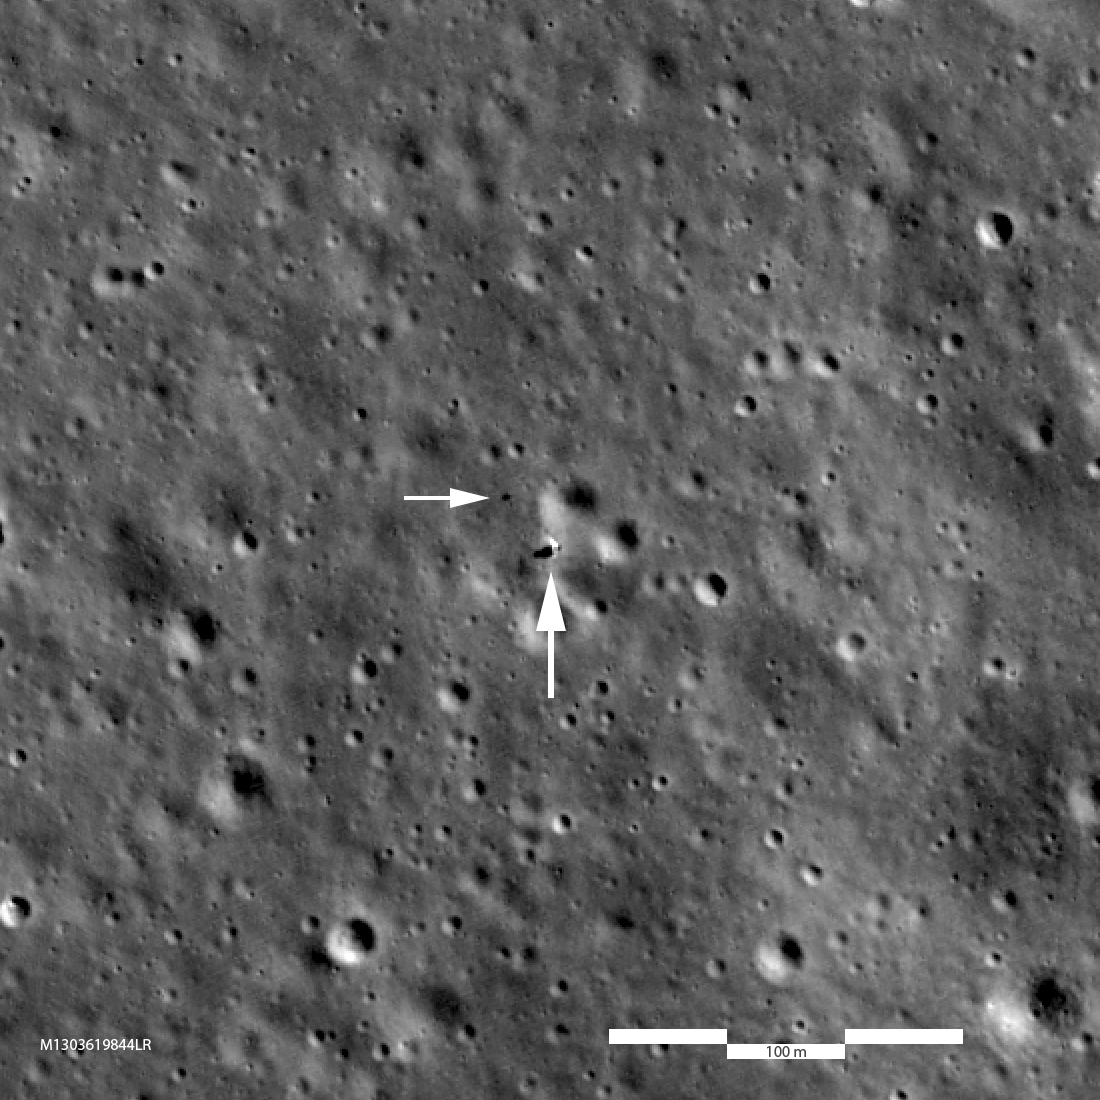

Chang'e 4 Lander: A Closer Look

Chang'e 3 (left, M147290066LR) and Chang'e 4 (right, M1303619844LR) are very similar in size and instrumentation. The Chang'e 3 image looks a bit fuzzier because the landing site is at 44° north latitude where the LRO orbit is about twice as far from the Moon relative to the Chang'e 4 site at 45° south latitude (1.6 meter pixels enlarged to 0.85 meter pixels; 5.2 feet vs. 2.8 feet). Each panel is 463 meters (1520 feet) wide, large arrows indicate landers and small arrows indicate rovers.

Credit: NASA/Goddard/Arizona State University